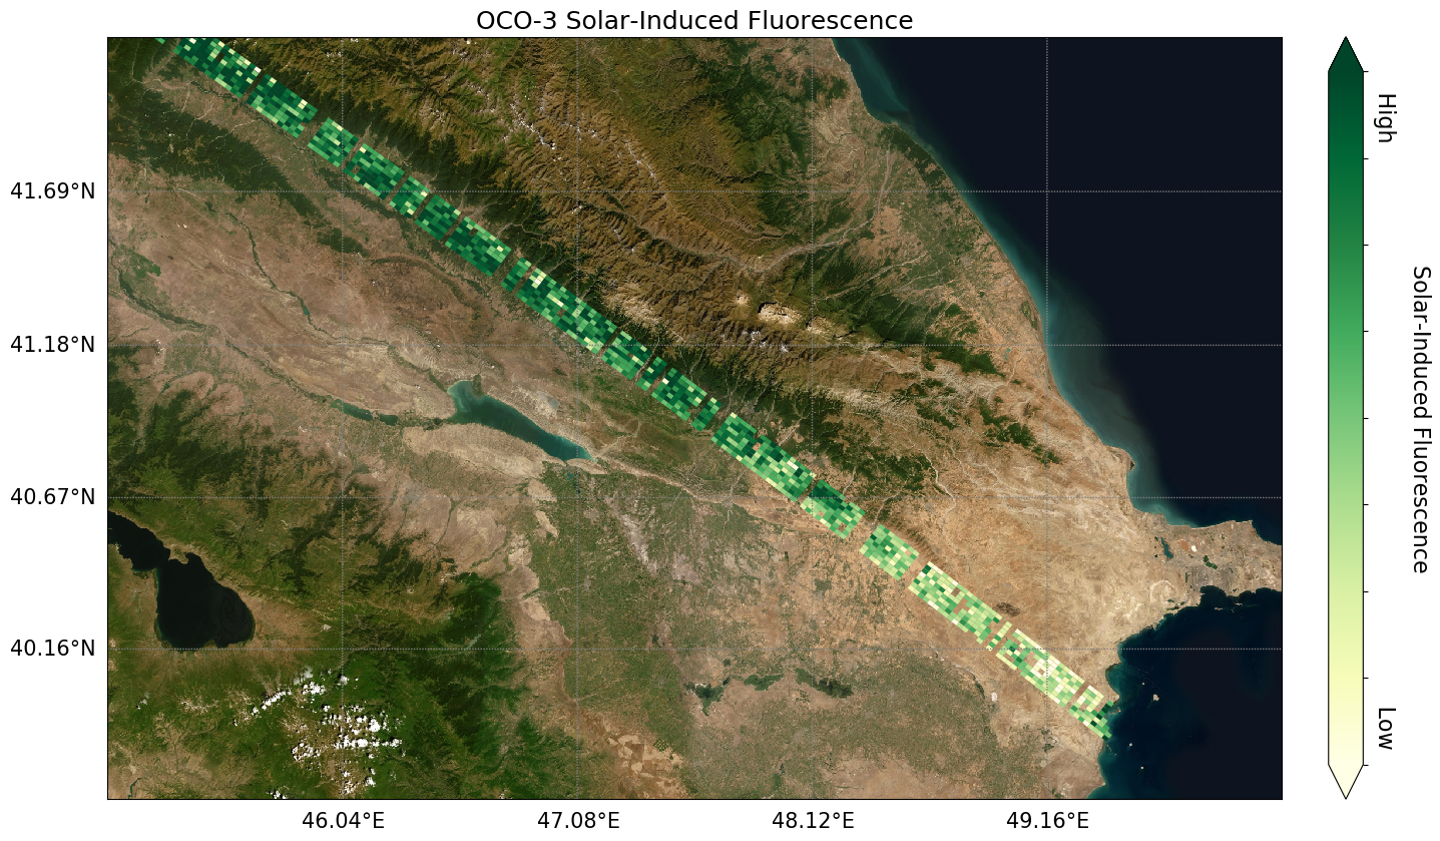

OCO-3’s First Solar-Induced Fluorescence Measurements

Image shows OCO-3’s first preliminary solar-induced fluorescence (SIF) measurements over western Asia. Solar-induced fluorescence is the glow plants emit from photosynthesis — the process of plant growth that includes the capture of carbon from the atmosphere. Areas with lower photosynthesis activity are in shown in light green; areas with higher photosynthesis activity are shown in dark green.

As expected, there is significant contrast in plant activity from areas of low vegetation near the Caspian Sea to areas of more dense vegetation like the forests and farms north and east of the Mingachevir Reservoir (near the center of the image).

The mission team expects to complete OCO-3’s In-orbit checkout phase — the period where they ensure all instruments and components are working and calibrated correctly — in August 2019. They are scheduled to release official CO2 and solar-induced fluorescence data to the science community a year later; however, the data will likely be available sooner given the quality of the measurements that OCO-3 is already making.

The OCO-3 Project is managed by the Jet Propulsion Laboratory in Pasadena, California. Caltech manages JPL for NASA.

Credit: NASA/JPL-Caltech